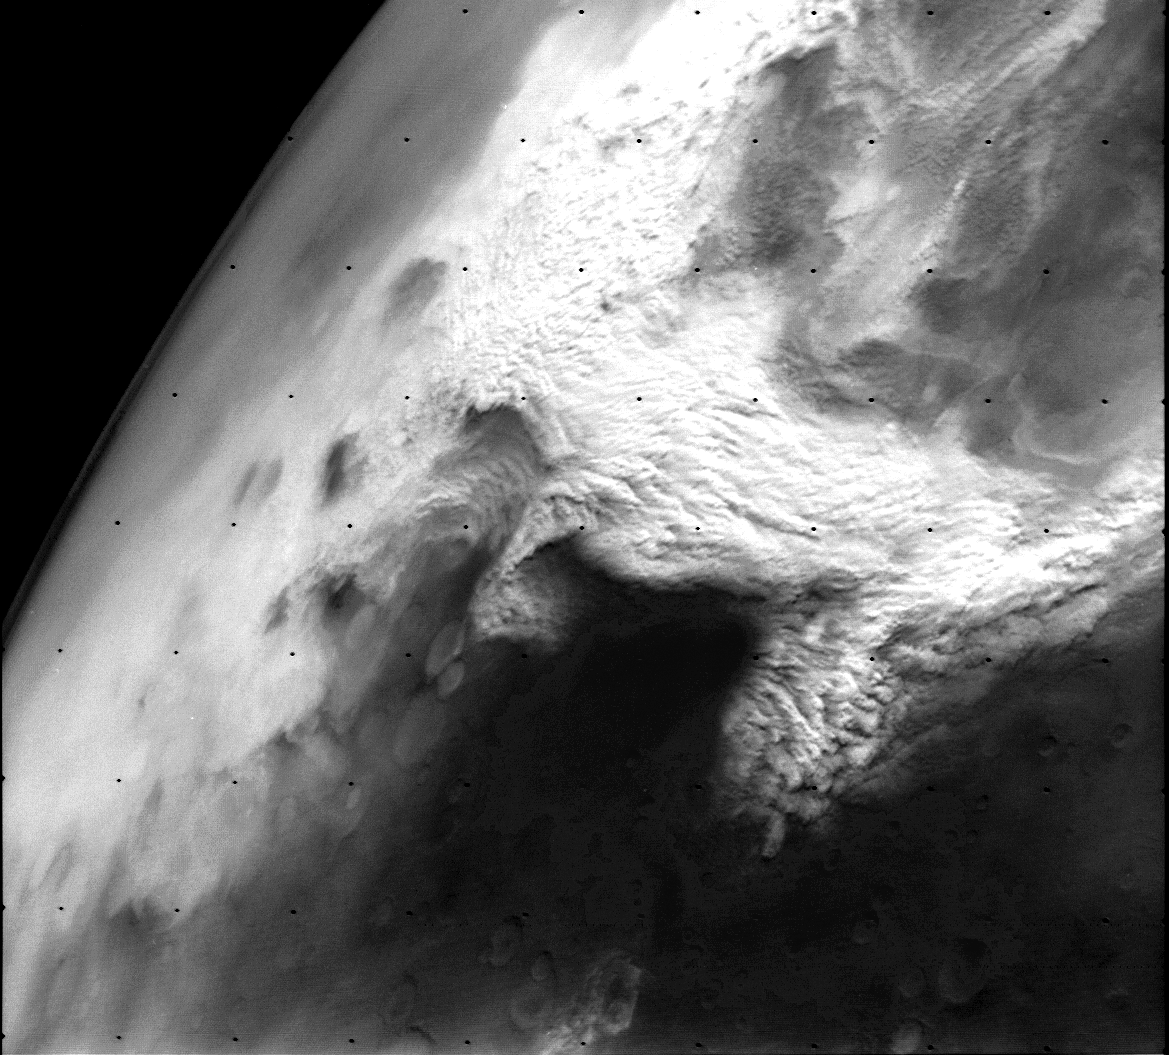

Dust storm in the Thaumasia region of Mars

This Viking Orbiter 2 image shows a large dust storm over the Thaumasia region on Mars. This large disturbance soon grew into the first global dust storm observed by the Viking Orbiters. This image was taken at 9:00 local time near perihelion when heating of Mars is at a maximum. The image is at 1400 km across and north is at 1:00. (Viking Orbiter 176B02).

Credit: NASA/JPL